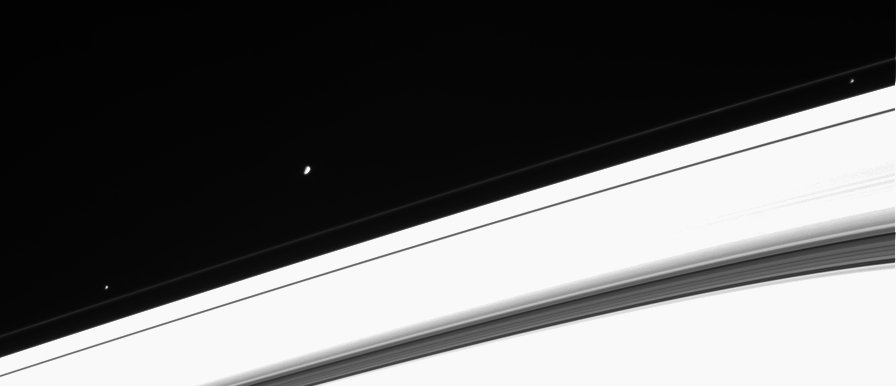

Flock of Moons

This Cassini image captures three of Saturn’s ring moons in a single view. From left to right, the moons seen in this view are Pandora (84 kilometers, or 52 miles across), Janus (181 kilometers, or 113 miles across) and Prometheus (102 kilometers, or 63 miles across).

The ring moons are an interesting study in the dynamics of orbiting bodies. Prometheus and Pandora shepherd Saturn’s thin F ring, whose particles orbit between the pair. Prometheus has been observed ‘stealing’ material from the F ring in images from Cassini. The orbit of Janus is within 50 kilometers (31 miles) of the orbit of another moon, slightly smaller Epimetheus. Janus and Epimetheus exchange positions in their orbital path (inner to outer) every four years.

Saturn’s bright, icy rings are overexposed in this scene. However, this has allowed us to see material present within the Cassini Division (near the lower right).

This view is from Cassini’s vantage point beneath the ring plane. The image was taken in visible light with the Cassini spacecraft narrow angle camera on Jan. 29, 2005, at a distance of approximately 3.4 million kilometers (2.1 million miles) from Saturn. The image scale is 20 kilometers (12 miles) per pixel.

The Cassini-Huygens mission is a cooperative project of NASA, the European Space Agency and the Italian Space Agency. The Jet Propulsion Laboratory, a division of the California Institute of Technology in Pasadena, manages the mission for NASA’s Science Mission Directorate, Washington, D.C. The Cassini orbiter and its two onboard cameras were designed, developed and assembled at JPL. The imaging team is based at the Space Science Institute, Boulder, Colo.

Credit: NASA/JPL/Space Science Institute